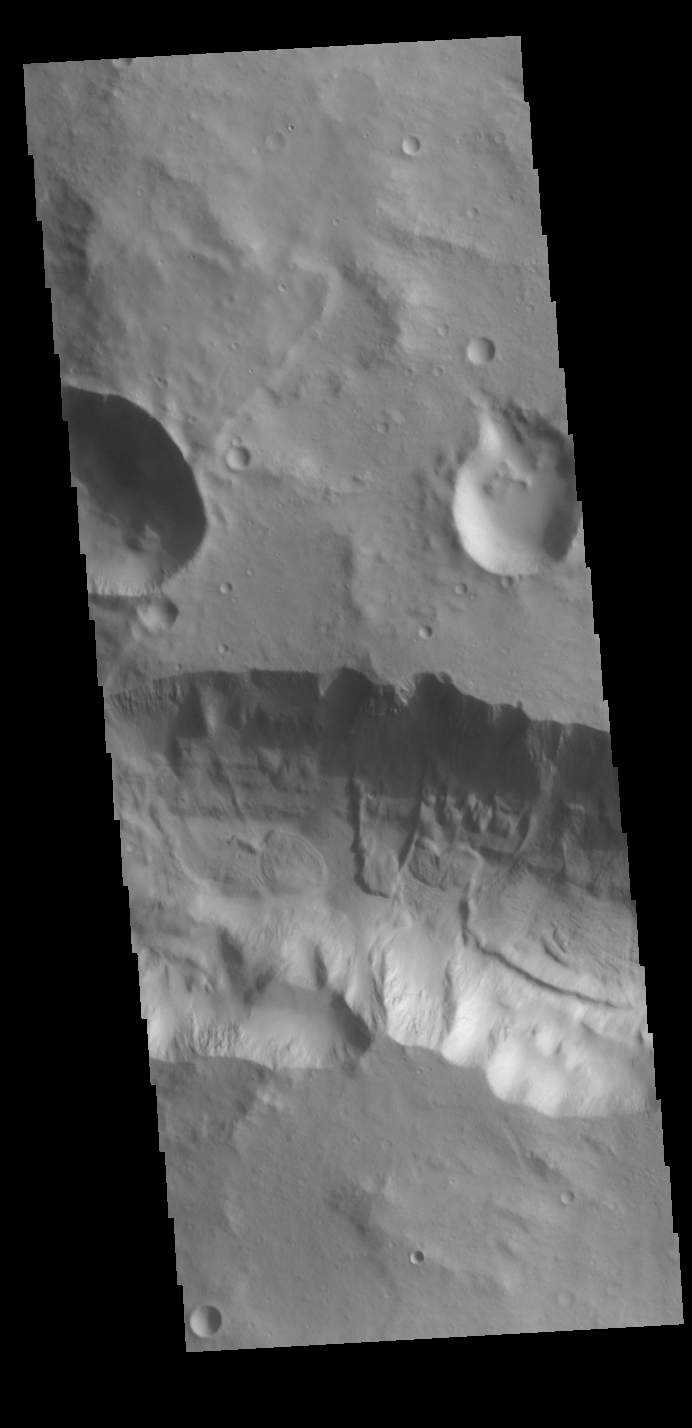

Just a Little Landslide

This VIS image shows a section of the tributary channel between Aram Chaos and Ares Vallis. A small landslide deposit is visible in the middle of the image.

Credit: NASA/JPL-Caltech/ASU